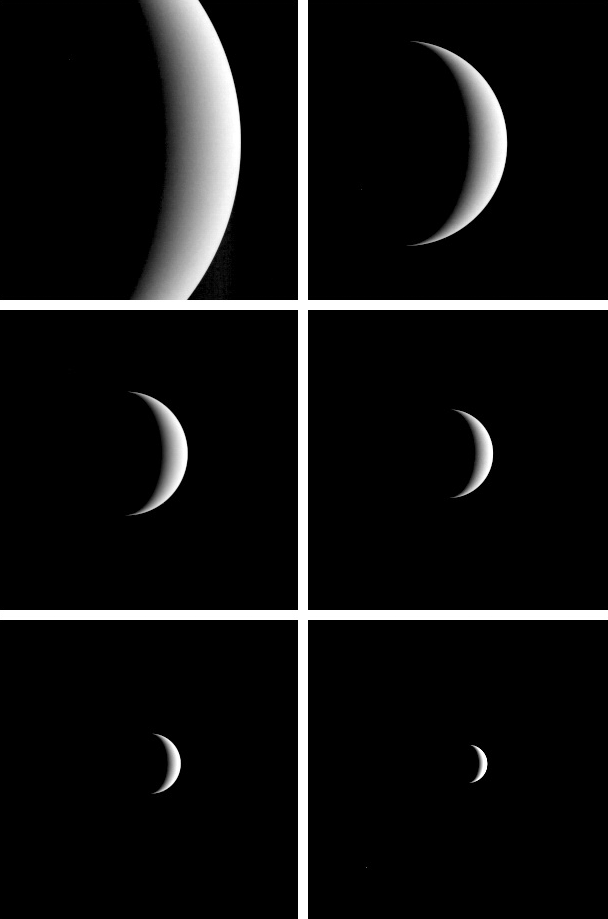

MESSENGER Bids Farewell to Venus

Venus Departure Sequence

After acquiring hundreds of high-resolution images during close approach to Venus, MESSENGER turned its wide-angle camera back to the planet and acquired a departure sequence. These images provide a spectacular good-bye to the cloud-shrouded planet while also providing valuable data to the camera calibration team. MESSENGER was 60,688 kilometers (37,710 miles) from the planet at the start of the sequence and 89,310 kilometers (55,495 miles) at the end. Initially, images were acquired at a rate of one of every 20 minutes, and then as Venus shrank the timing interval was increased to 60 minutes.

The first image was taken June 6 at 12:58 UTC (8:58 p.m. EDT on June 5), and the final image on June 7 at 02:18 UTC (10:18 p.m. EDT on June 6). During this 25 hour, 20 minute period the spacecraft traveled 833,234 kilometers (517,748 miles-more than twice the distance from the Earth to the Moon) with respect to Venus at an average speed of 9.13 kilometers per second (5.67 miles per second).

These images represent the last view of Venus by MESSENGER, but they also point toward the spacecraft’s first encounter with Mercury in January 2008.

Departure sequence consists of MDIS frames EW0089578826F through EW0089670026F (430-nm wavelength filter).

These images are from MESSENGER, a NASA Discovery mission to conduct the first orbital study of the innermost planet, Mercury. For information regarding the use of images, see the MESSENGER image use policy.

Credit: NASA/Johns Hopkins University Applied Physics Laboratory/Carnegie Institution of Washington